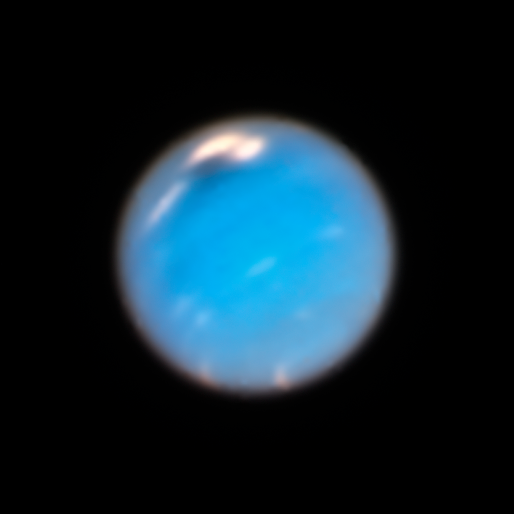

Neptune (Hubble, 2018)

This Hubble Space Telescope image of Neptune, taken in 2018, shows a new dark storm (top center).

Credit: Image: NASA, ESA, Amy Simon (NASA-GSFC), Michael Wong (UC Berkeley), Andrew Hsu (UC Berkeley)